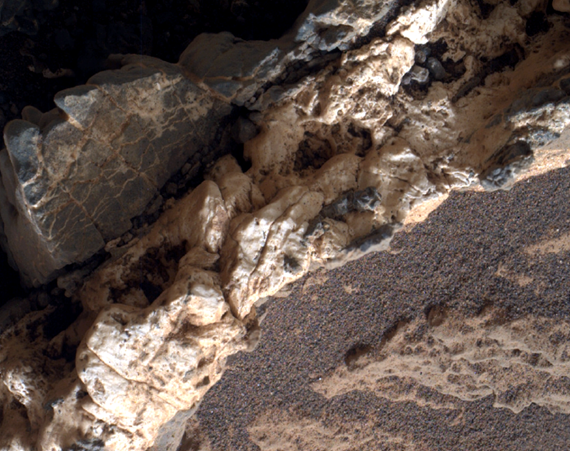

Light Material Ripped Up Older Dark Vein Material

This view from the Mars Hand Lens Imager (MAHLI) on the arm of NASA’s Curiosity Mars rover shows a combination of dark and light material within a mineral vein at a site called “Garden City” on lower Mount Sharp.

The image was taken on April 4, 2015, during the 946th Martian day, or sol, of Curiosity’s work on Mars. The area shown is roughly 1 inch (2.5 centimeters) wide.

Differences in textures of light-toned veins in the Garden City complex of crisscrossing mineral veins are clues that these veins may result from distinct fluid events. This example shows where a later addition of light-toned material into a vein ripped up prior dark material, suggesting both high fluid pressure and potentially explosive release of high pressures. Different examples are at PIA19925 and PIA19926.

Mineral veins often form where fluids move through fractured rocks, depositing minerals in the fractures and affecting chemistry of the surrounding rock. At Garden City, the veins have been more resistant to erosion than the surrounding host rock. The fluid movement through fractures at Garden City occurred later than wet environmental conditions in which the host rock formed, before it hardened and cracked.

Malin Space Science Systems, San Diego, built and operates MAHLI. NASA’s Jet Propulsion Laboratory, a division of the California Institute of Technology in Pasadena, manages the Mars Science Laboratory Project for the NASA Science Mission Directorate, Washington. JPL designed and built the project’s Curiosity rover.

Credit: NASA/JPL-Caltech/MSSS